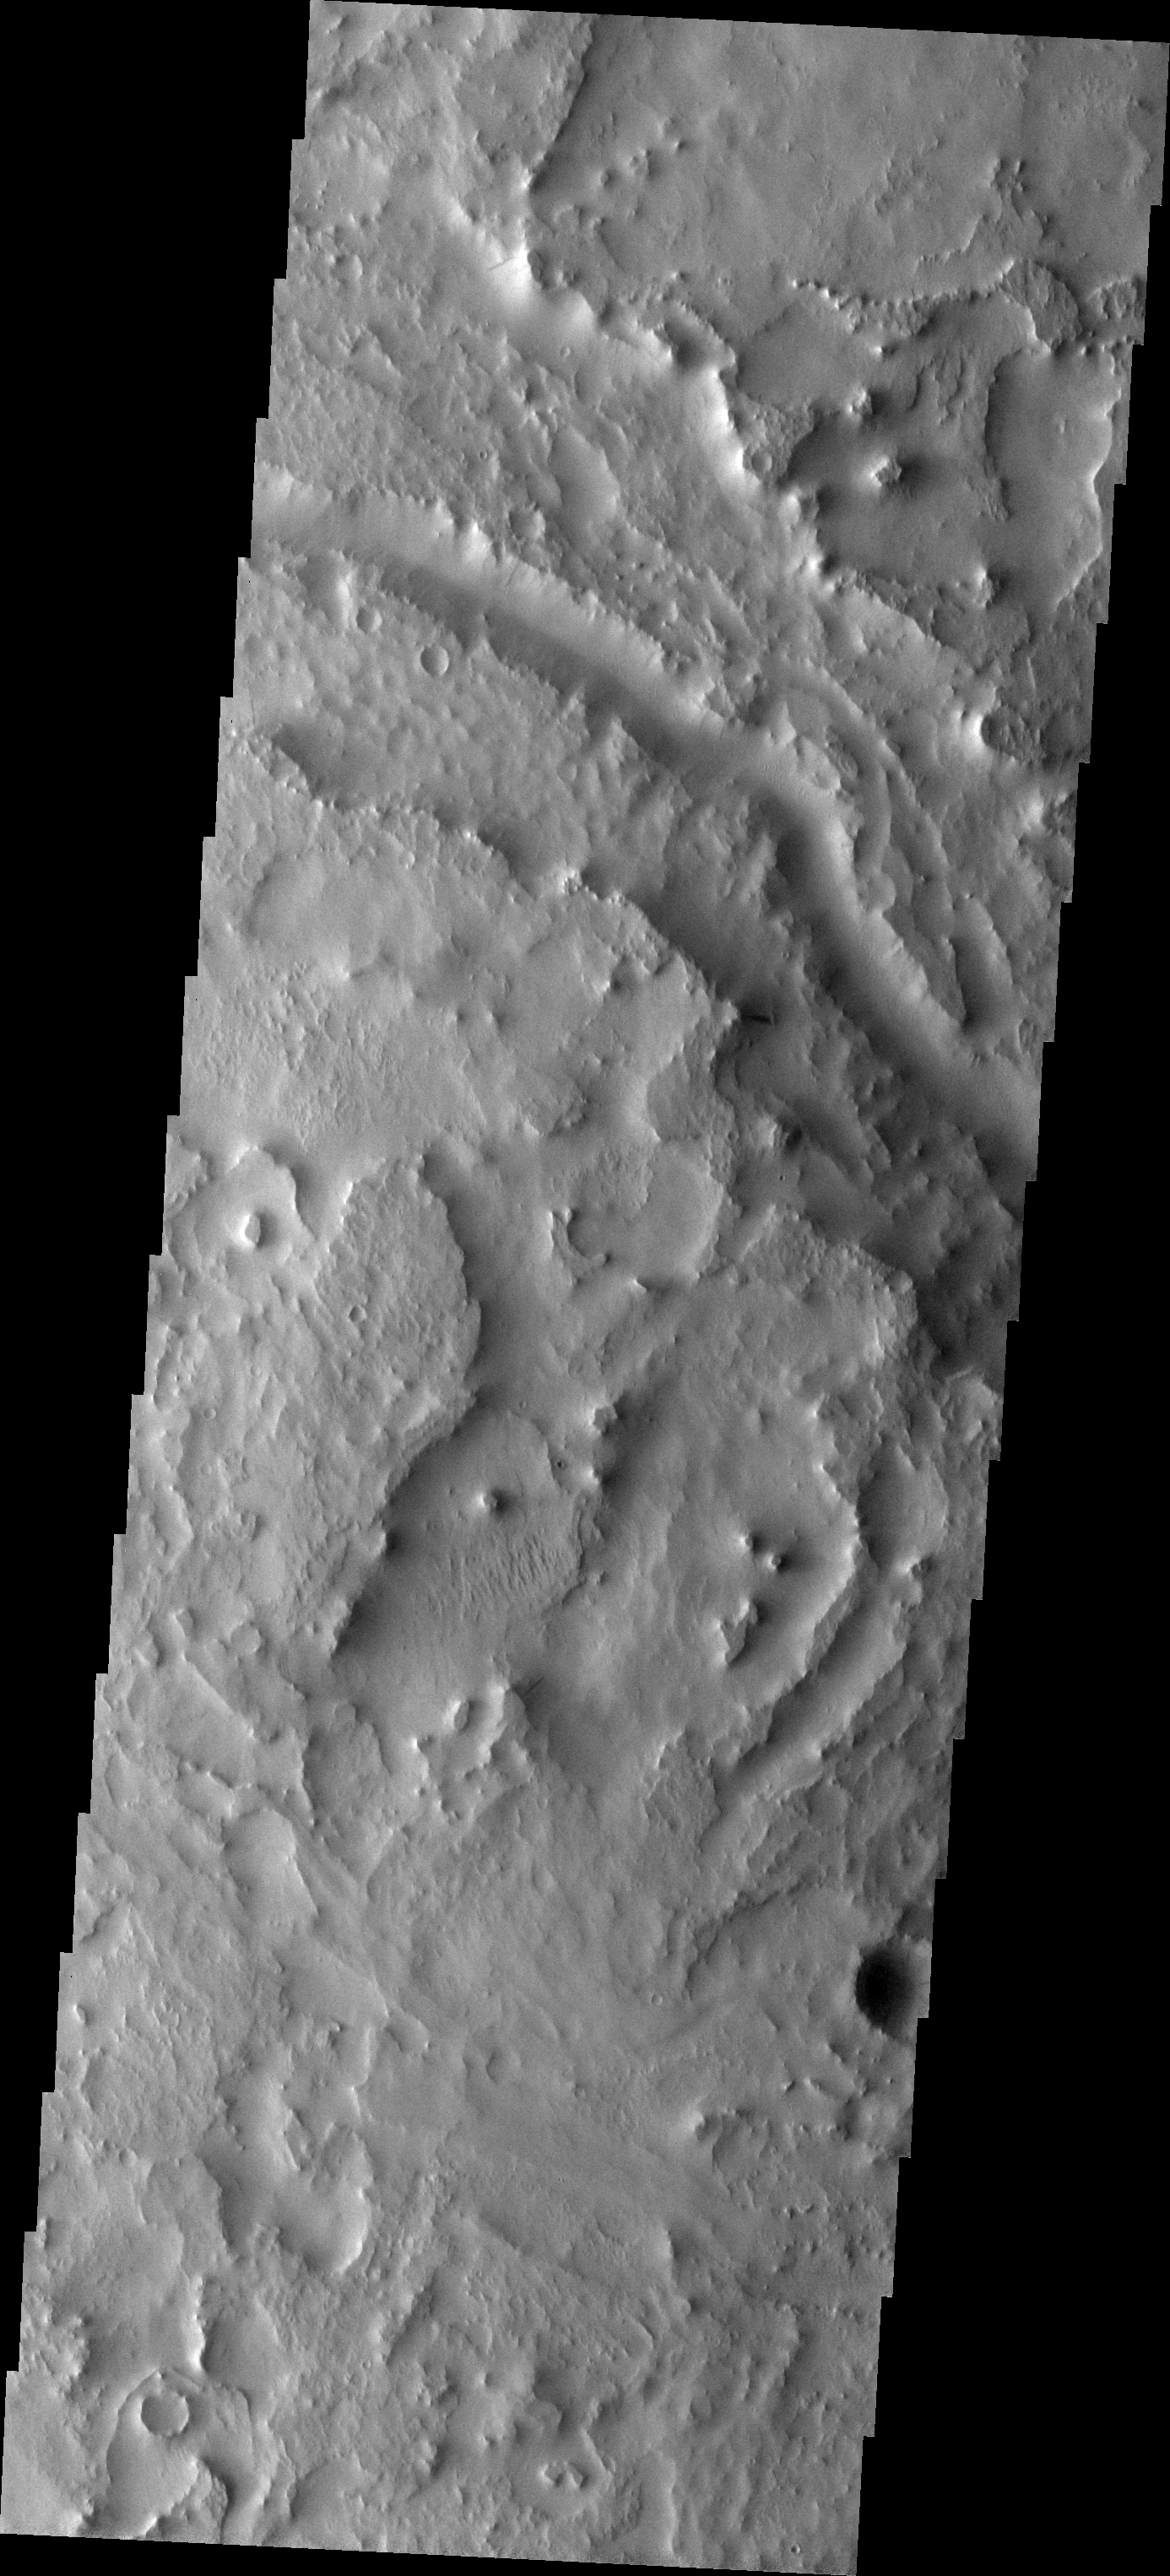

Indus Vallis

The major Martian dust storm of 2007 filled the sky with dust and produced conditions that prevented the THEMIS VIS camera from being able to image the surface. With no new images being acquired, we’ve dug into the archive to highlight some interesting areas on Mars. The this week’s topic is medium sized channels. The entire region surrounding Indus Vallis has undergone extensive erosion. The deepest part of the channel is still identifiable, but it is impossible to tell if the wider bounding walls represent a terraced portion of the original channel or just easily eroded materials.

Image information: VIS instrument. Latitude 19.0N, Longitude 38.7E. 19 meter/pixel resolution.

Please see the THEMIS Data Citation Note for details on crediting THEMIS images.

Note: this THEMIS visual image has not been radiometrically nor geometrically calibrated for this preliminary release. An empirical correction has been performed to remove instrumental effects. A linear shift has been applied in the cross-track and down-track direction to approximate spacecraft and planetary motion. Fully calibrated and geometrically projected images will be released through the Planetary Data System in accordance with Project policies at a later time.

NASA’s Jet Propulsion Laboratory manages the 2001 Mars Odyssey mission for NASA’s Office of Space Science, Washington, D.C. The Thermal Emission Imaging System (THEMIS) was developed by Arizona State University, Tempe, in collaboration with Raytheon Santa Barbara Remote Sensing. The THEMIS investigation is led by Dr. Philip Christensen at Arizona State University. Lockheed Martin Astronautics, Denver, is the prime contractor for the Odyssey project, and developed and built the orbiter. Mission operations are conducted jointly from Lockheed Martin and from JPL, a division of the California Institute of Technology in Pasadena.

Credit: NASA/JPL/ASU